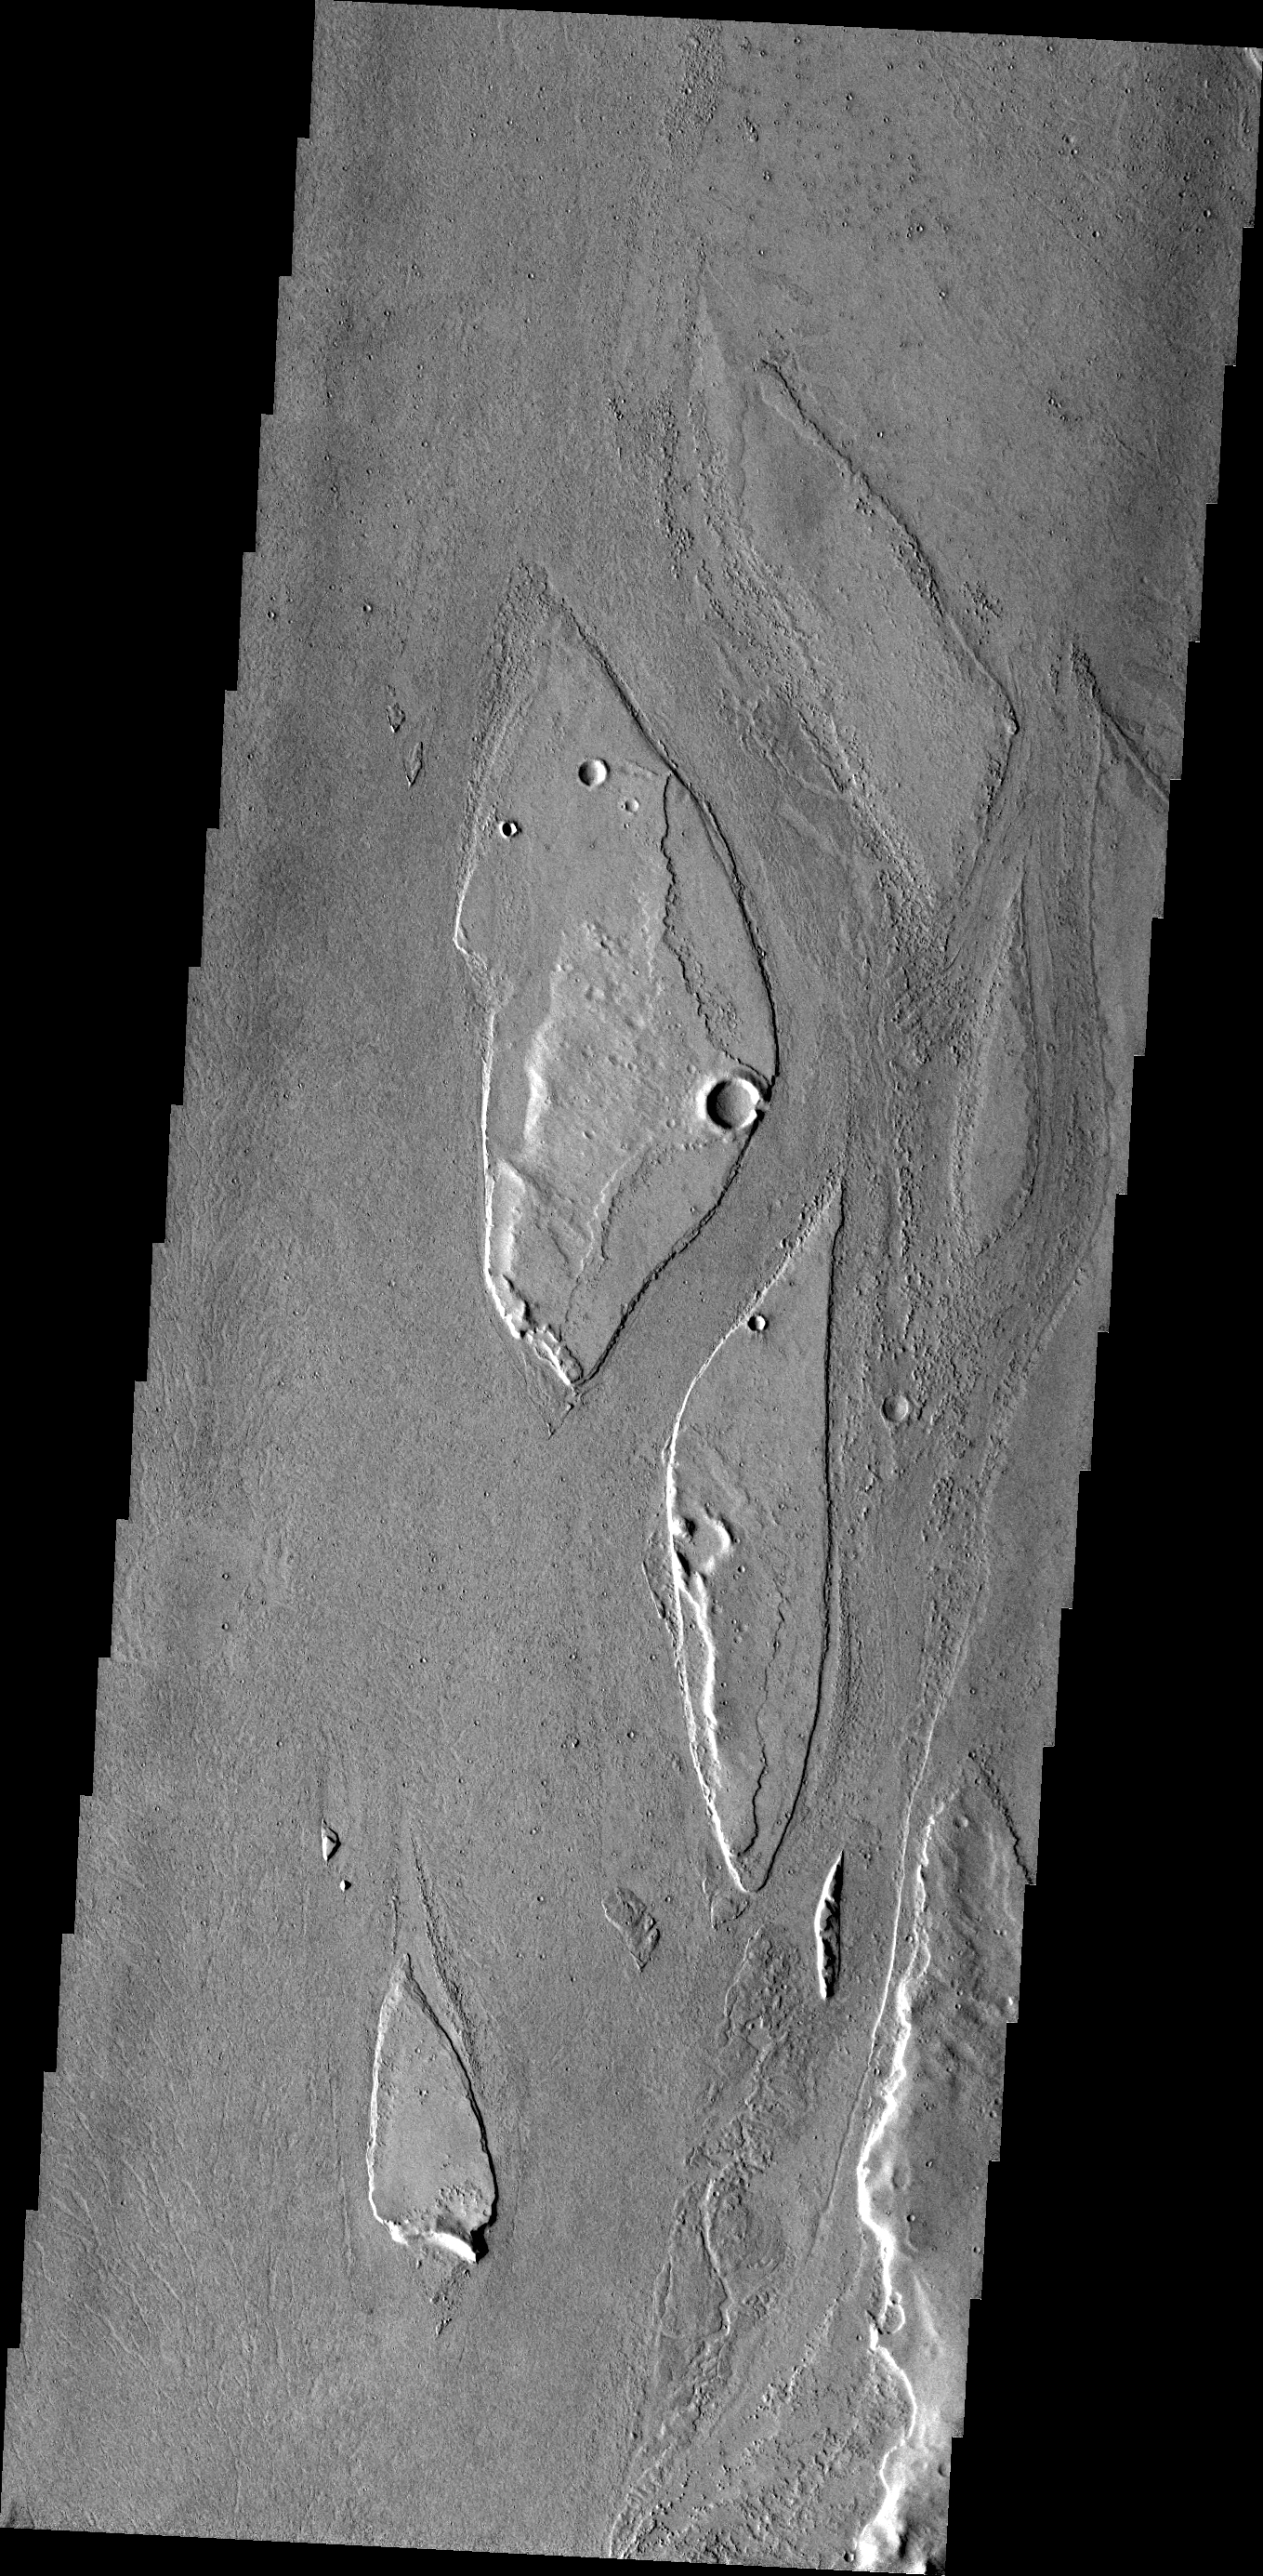

Streamlined Islands

The streamlined islands in today’s VIS image are located in the channel of Marte Vallis.

Credit: NASA/JPL/ASU